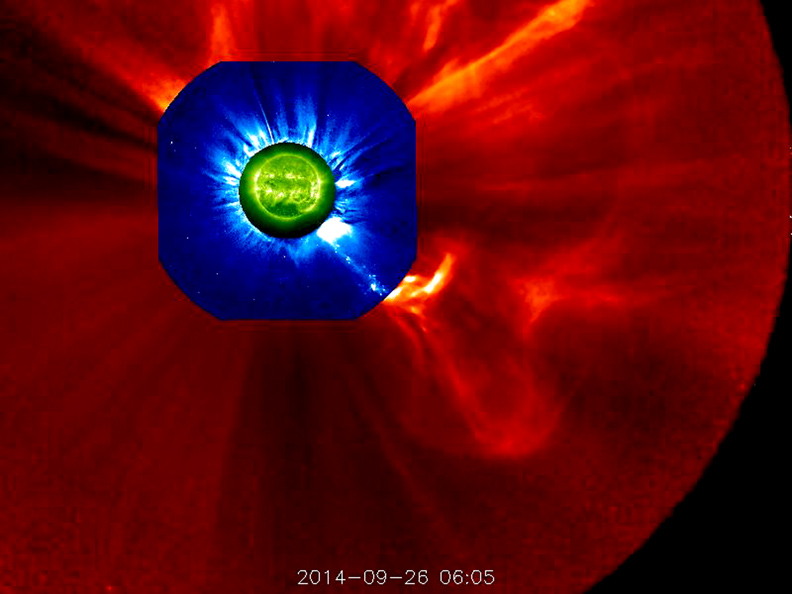

Large Prominence Eruption (October 3, 2014)

The STEREO (Behind) spacecraft captured this large prominence and corona mass ejection as they erupted into space (Sept. 26, 2014). By combining images from three instruments, scientists can see the eruption itself (in extreme UV light) as well as follow its progression over the period of about 13 hours with its two coronagraphs. this large prominence and corona mass ejection as they erupted into space (Sept. 26, 2014). By combining images from three instruments, scientists can see the eruption itself (in extreme UV light) as well as follow its progression over the period of about 13 hours with its two coronagraphs.

Credit: NASA/Goddard/STEREO The STEREO (Behind) spacecraft captured